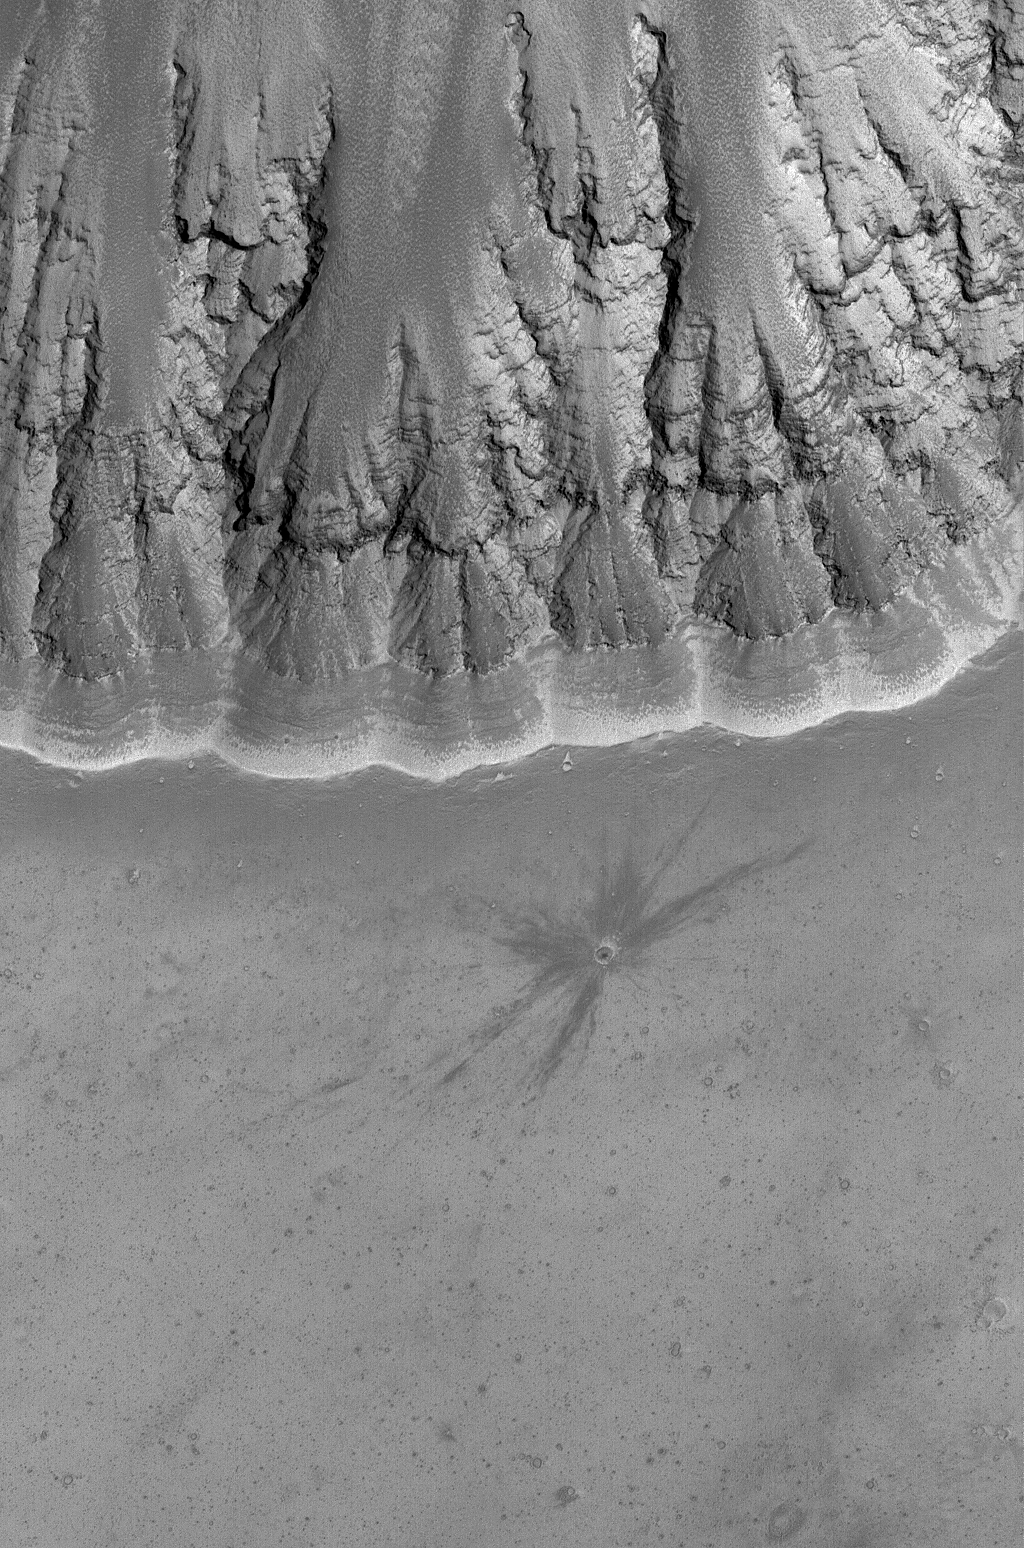

Upland Impact

24 March 2006
This Mars Global Surveyor (MGS) Mars Orbiter Camera (MOC) image shows a relatively fresh crater with dark, rayed ejecta on an upland plain above one of the many depressions in the eastern Labyrinthus Noctis region. The presence of the dark rays emanating from the crater suggests that the impact was a relatively recent event compared to other craters of similar diameter in the scene. Over time, the dark ejecta will fade and blend in with its surroundings, owing to settling of dust from the atmosphere.

Location near: 9.7°S, 94.8°W
Image width: ~3 km (~1.9 mi)
Illumination from: upper left
Season: Southern Summer

Credit: NASA/JPL/Malin Space Science Systems